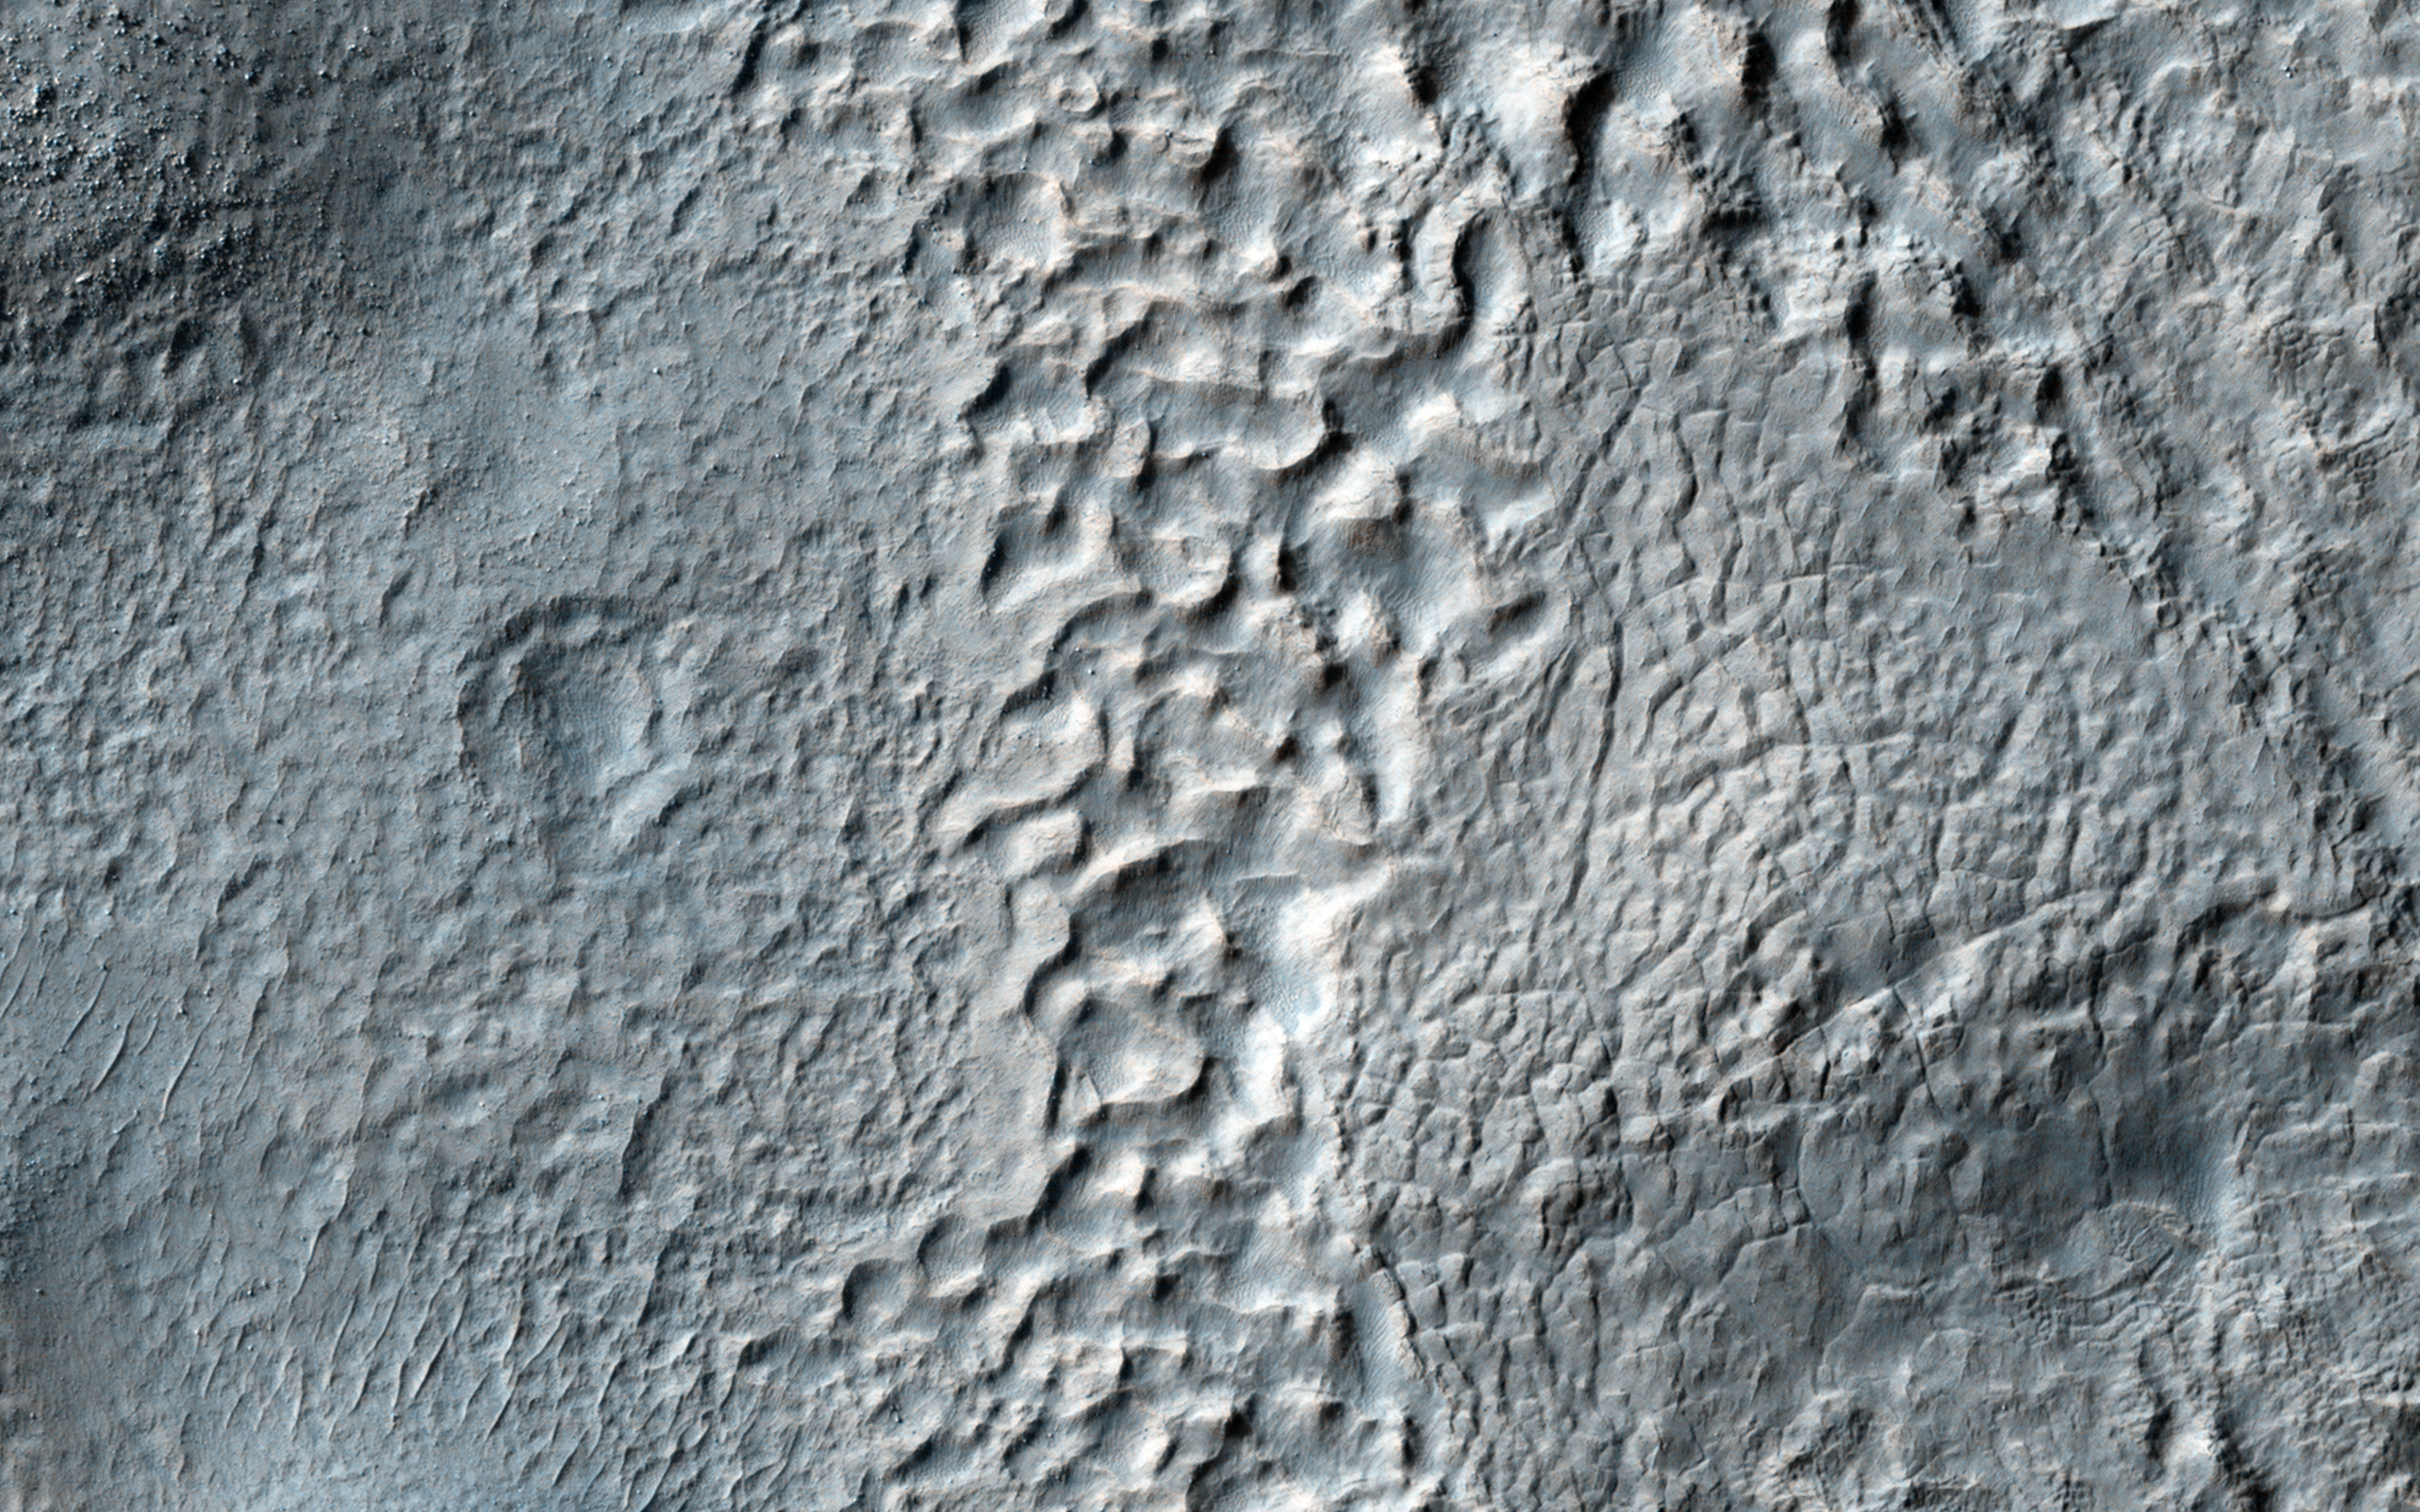

Mantled Terrain in the Southern Mid-Latitudes

The mid-latitudes of Mars (approximately 30 to 60 degrees, north and south) are covered in ice-rich mantling deposits in varying states of degradation.

This mantle is thought to be deposited as snow during periods when the angle of the tilt of Mars’ rotational axis-called obliquity-is much higher, which last happened around 10 million years ago.

This HiRISE image shows terrain typical of these mantling deposits in the Southern Hemisphere, east of Reull Vallis. The pitted texture suggests that ice is sublimating out from the deposits as the region is warmed under current lower obliquity conditions.

HiRISE is one of six instruments on NASA’s Mars Reconnaissance Orbiter. The University of Arizona, Tucson, operates HiRISE, which was built by Ball Aerospace & Technologies Corp., Boulder, Colorado. NASA’s Jet Propulsion Laboratory, a division of the California Institute of Technology in Pasadena, manages the Mars Reconnaissance Orbiter Project for NASA’s Science Mission Directorate, Washington.

Credit: NASA/JPL-Caltech/Univ. of Arizona